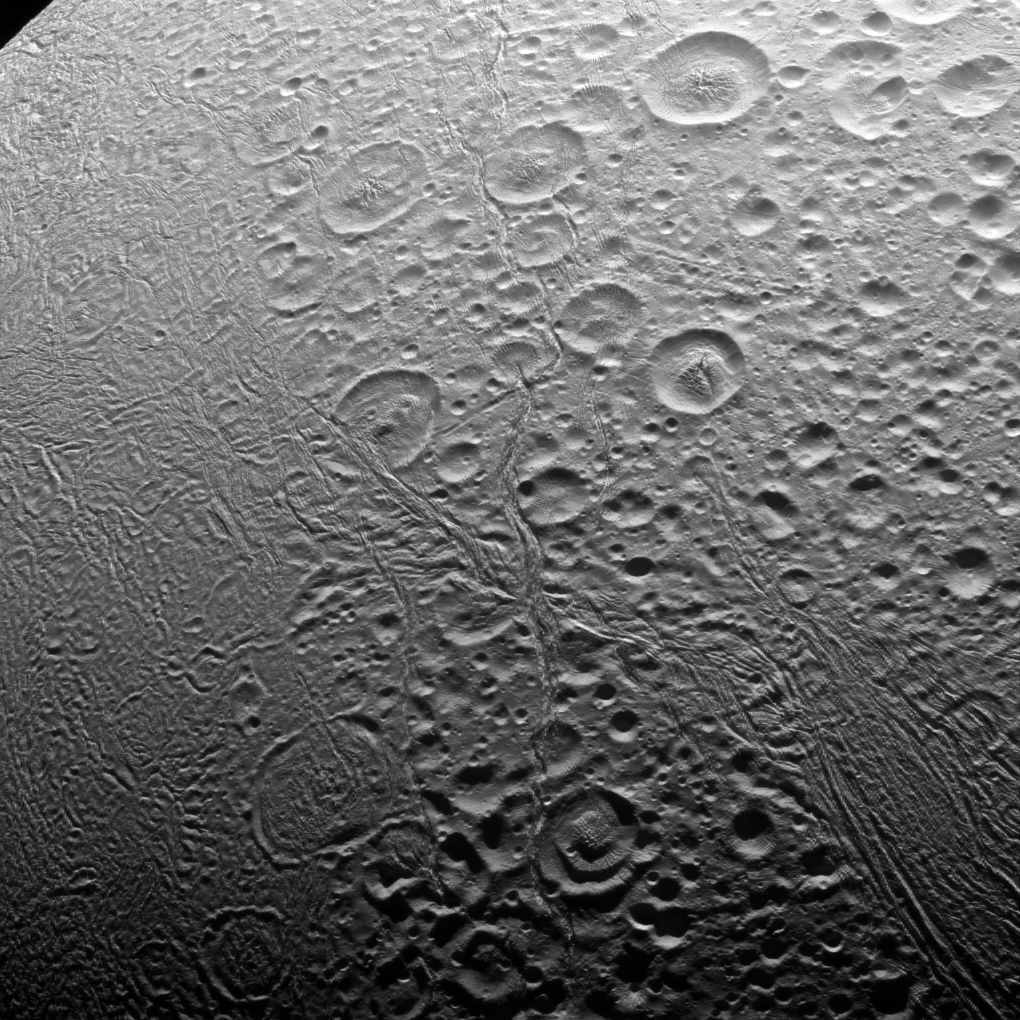

North Pole of Enceladus

In the north, Enceladus’ surface appears to be about as old as any in the solar system. The south, however, is an entirely different story.

The north polar area of Enceladus (313 miles or 504 kilometers across) seen here is heavily cratered, an indication that the surface has not been renewed since quite long ago. But the south polar region shows signs of intense geologic activity, most prominently focused around the long fractures known as “tiger stripes” that spray gas and tiny particles from the moon.

This view looks toward the leading side of Enceladus. North on Enceladus is up and rotated 38 degrees to the left. The image was taken in visible light with the Cassini spacecraft narrow-angle camera on Nov. 27, 2016.

The view was acquired at a distance of approximately 20,000 miles (32,000 kilometers) from Enceladus and at a Sun-Enceladus-spacecraft, or phase, angle of 85 degrees. Image scale is 620 feet (190 meters) per pixel.

The Cassini mission is a cooperative project of NASA, ESA (the European Space Agency) and the Italian Space Agency. The Jet Propulsion Laboratory, a division of the California Institute of Technology in Pasadena, manages the mission for NASA’s Science Mission Directorate, Washington. The Cassini orbiter and its two onboard cameras were designed, developed and assembled at JPL. The imaging operations center is based at the Space Science Institute in Boulder, Colorado.

Credit: NASA/JPL-Caltech/Space Science Institute